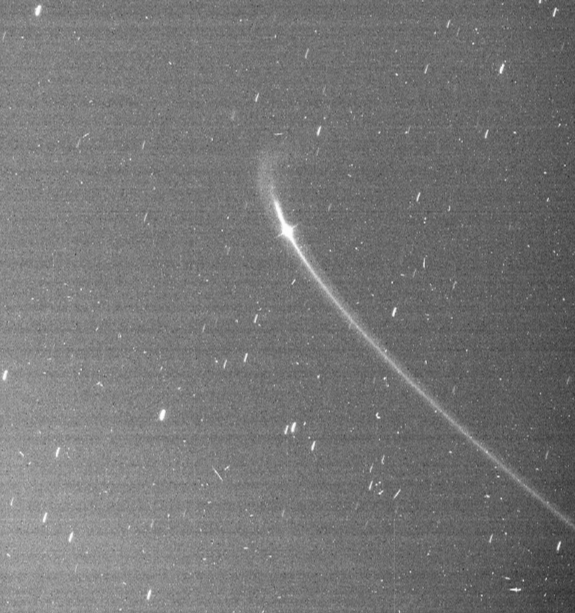

The Anthe Arc

Cassini images reveal the existence of a faint arc of material orbiting with Saturn’s small moon Anthe.

The moon is moving downward and to the right in this perspective. In this image, most of the visible material in the arc lies ahead of Anthe (2 kilometers, or 1 mile across) in its orbit. However, over time the moon drifts slowly back and forth with respect to the arc. The arc extends over about 20 degrees in longitude (about 5.5 percent of Anthe’s orbit) and appears to be associated with a gravitational resonance caused by the moon Mimas. Micrometeoroid impacts on Anthe are the likely source of the arc material. The orbit of Anthe lies between the larger moons Mimas and Enceladus. Anthe shares this region with two other small moons, Pallene (4 kilometers, or 3 miles across) and Methone (3 kilometers, or 2 miles across). Methone also possesses an arc (see PIA11102), while Pallene is known to orbit within a faint, complete ring of its own (see PIA08328).

Cassini imaging scientists believe the process that maintains the Anthe and Methone arcs is similar to that which maintains the arc in the G ring (see PIA08327). The general brightness of the image (along with the faint horizontal banding pattern) results from the long exposure time of 32 seconds required to capture the extremely faint ring arc and the processing needed to enhance its visibility (which also enhances the digital background noise in the image). The image was digitally processed to remove most of the background noise. The long exposure also produced star trails in the background. This view looks toward the un-illuminated side of the rings from about 3 degrees above the ringplane.

The image was taken in visible light with the Cassini spacecraft narrow-angle camera on July 3, 2008. The view was obtained at a distance of approximately 1.2 million kilometers (739,000 miles) from Anthe and at a sun-Anthe-spacecraft, or phase, angle of 12 degrees. Image scale is 7 kilometers (4 miles) per pixel.

The Cassini-Huygens mission is a cooperative project of NASA, the European Space Agency and the Italian Space Agency. The Jet Propulsion Laboratory, a division of the California Institute of Technology in Pasadena, manages the mission for NASA’s Science Mission Directorate, Washington, D.C. The Cassini orbiter and its two onboard cameras were designed, developed and assembled at JPL. The imaging operations center is based at the Space Science Institute in Boulder, Colo.

Credit: NASA/JPL/Space Science Institute